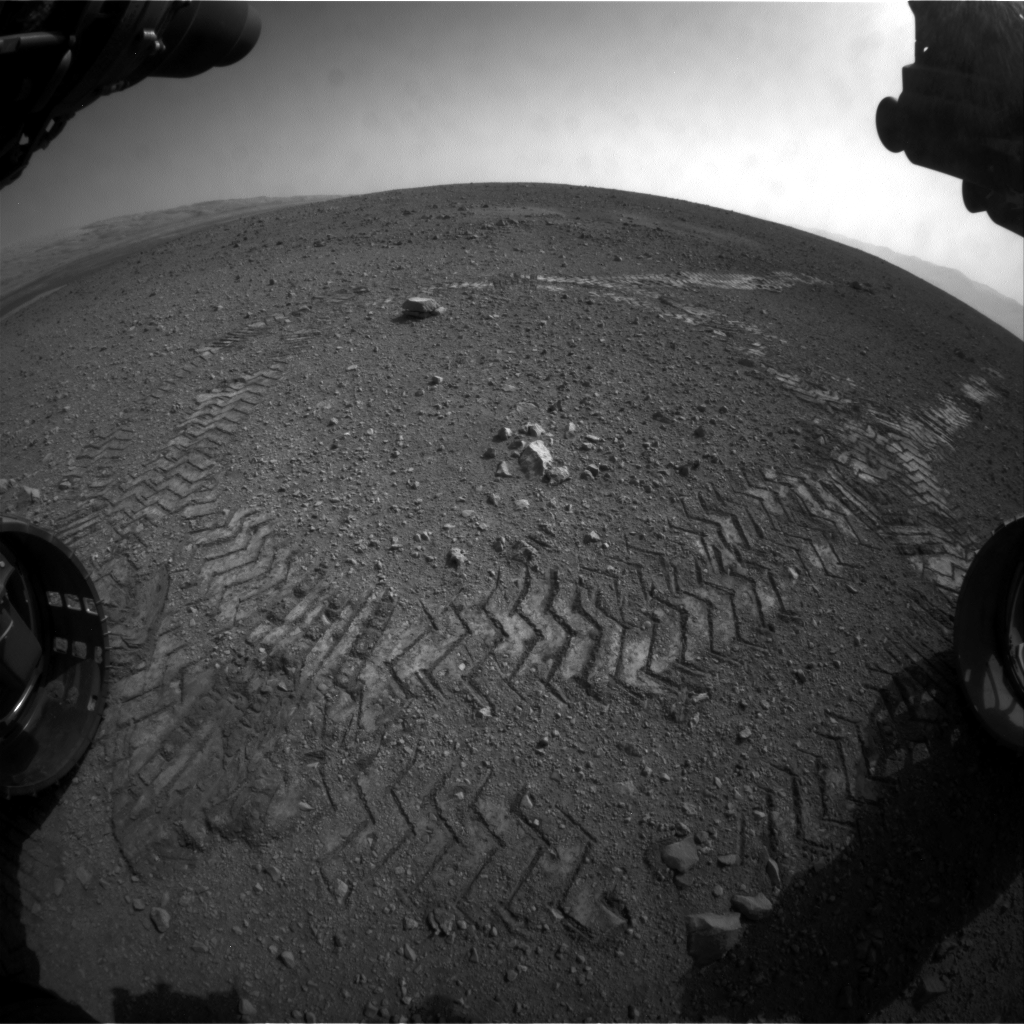

Making Tracks on Mars

This image shows the tracks left by NASA’s Curiosity rover on Aug. 22, 2012, as it completed its first test drive on Mars. The rover went forward 15 feet (4.5 meters), rotated 120 degrees and then reversed 8.2 feet (2.5 meters). Curiosity is now 20 feet (6 meters) from its landing site, named Bradbury Landing.

This image was taken by a front Hazard-Avoidance camera, which has a fisheye lens.

JPL manages the Mars Science Laboratory/Curiosity for NASA’s Science Mission Directorate in Washington. The rover was designed, developed and assembled at JPL, a division of the California Institute of Technology in Pasadena.

Credit: NASA/JPL-Caltech